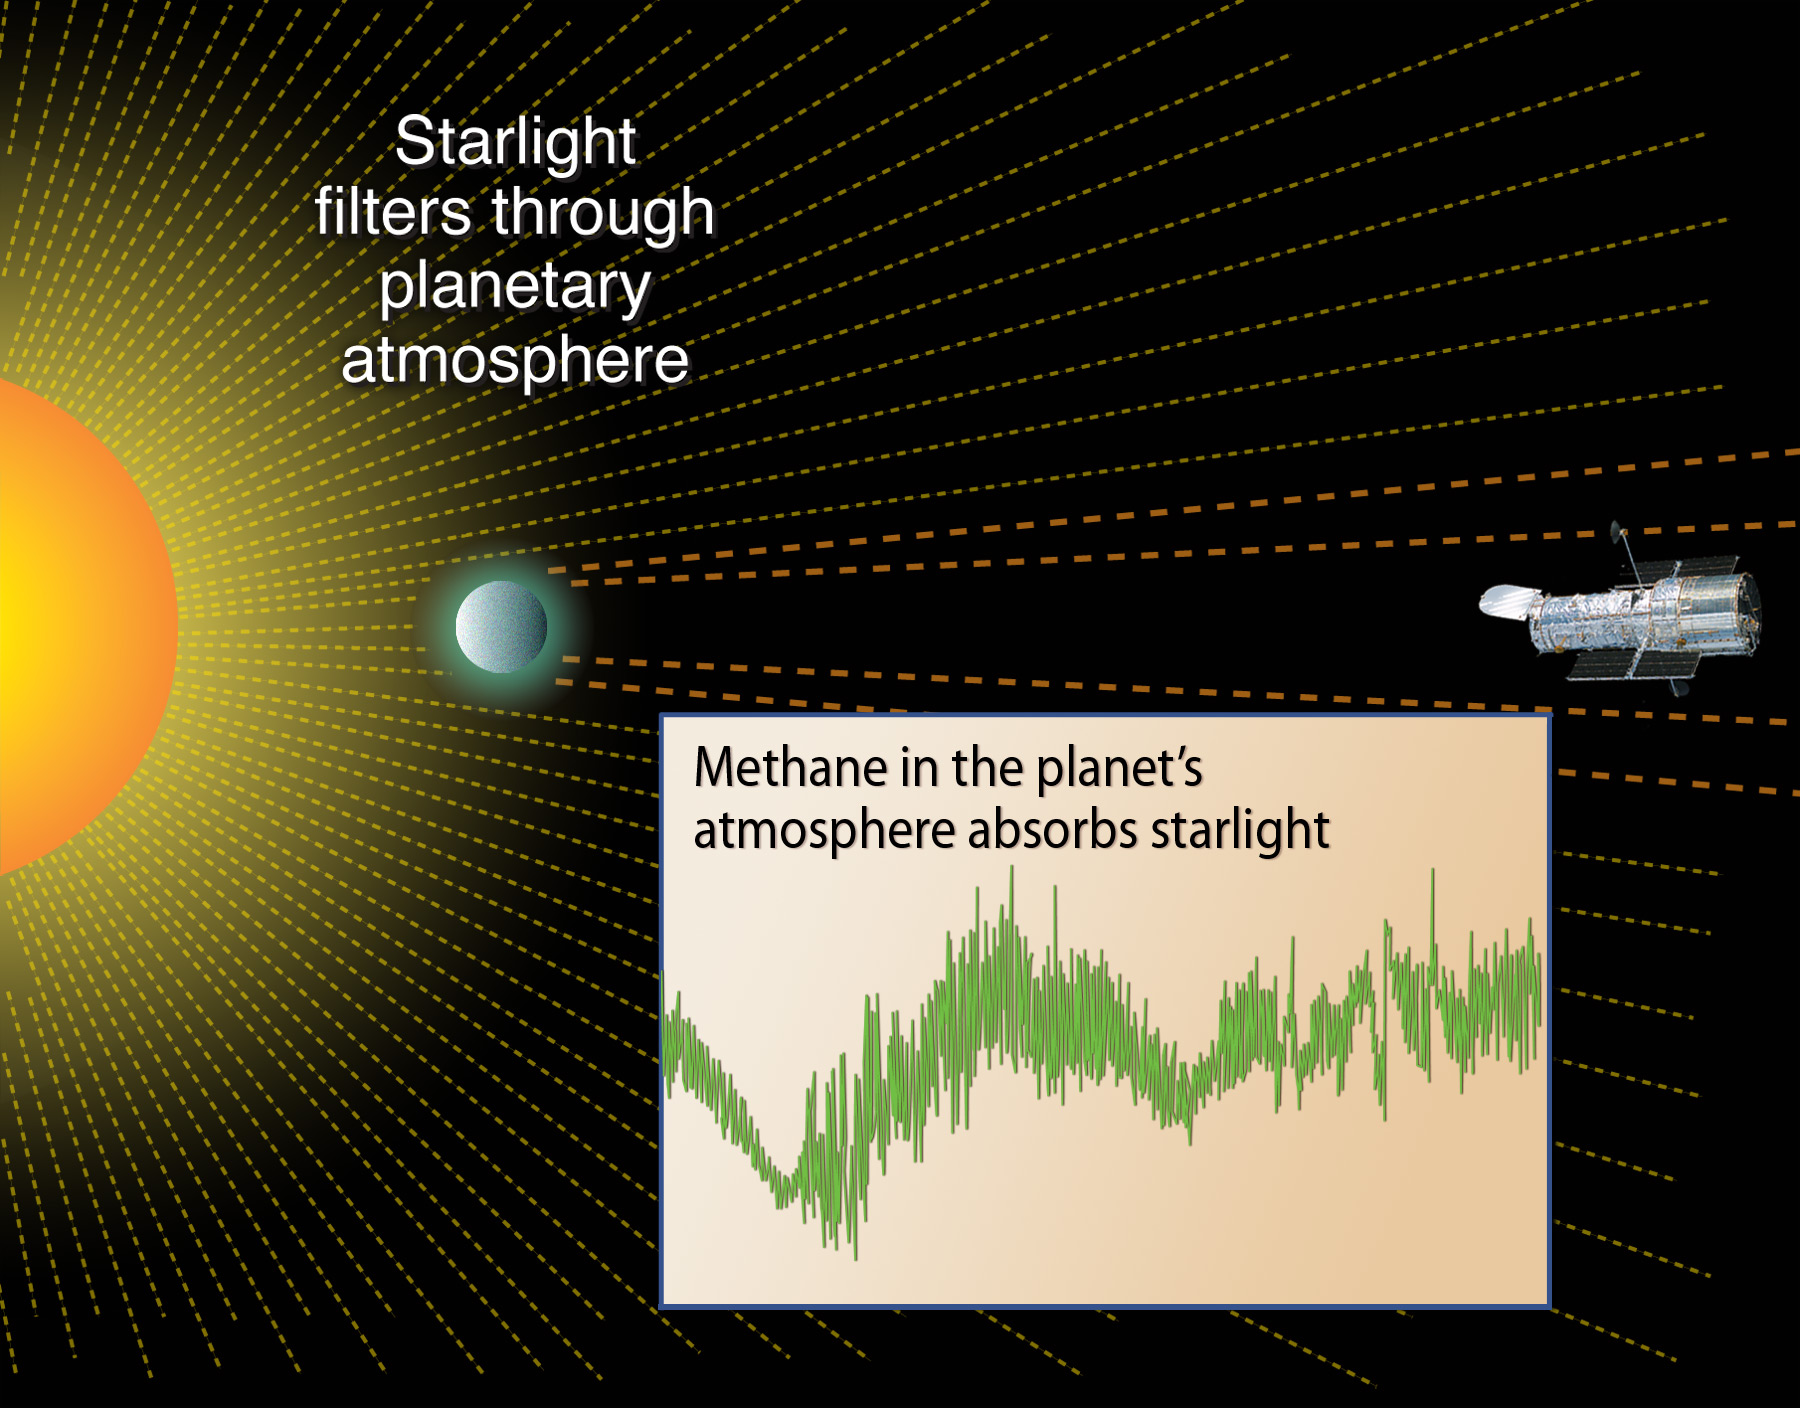

Methane Absorption by the Atmosphere of Extrasolar Planet 189733b

Object Name: HD 189733b
Object Description: Extrasolar Planet
Instrument: HST/NICMOS/NIC3
Filters: F190N, G206
Exposure Time: 40 minutes

Credit: NASA, ESA, and A. Feild (STScI)